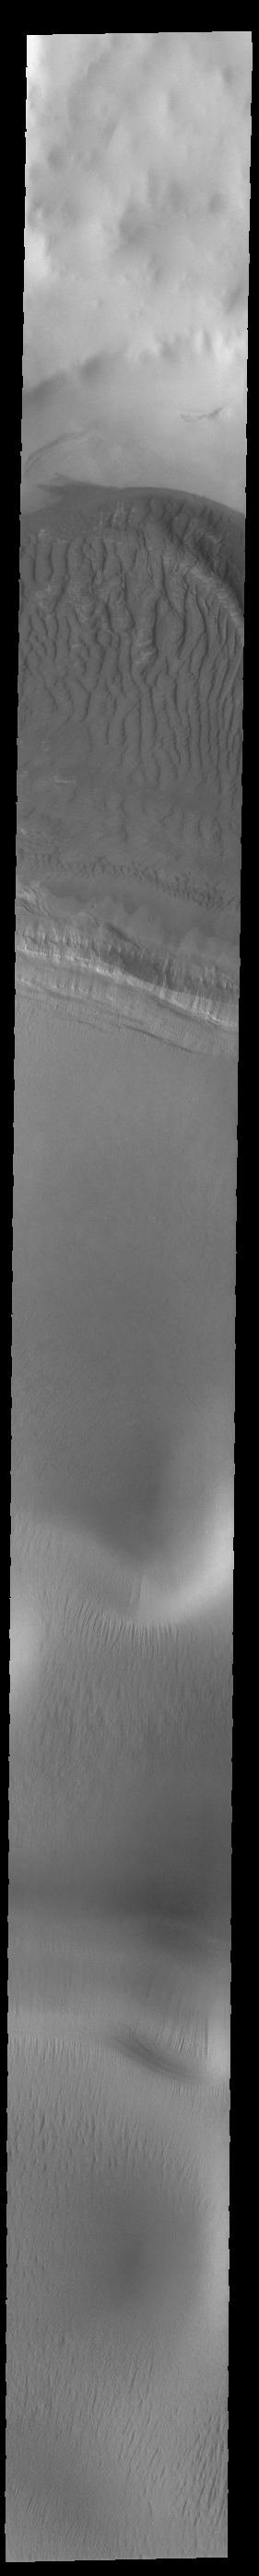

Sand and Ice

Today’s VIS image shows an unnamed crater located on the margin of the south polar cap. A very large mound of sand on the crater floor merges with the edge of the polar ice. The dunes in the crater appear different from other crater dunes on Mars due to the influence of ice within the sand.

Credit: NASA/JPL-Caltech/ASU